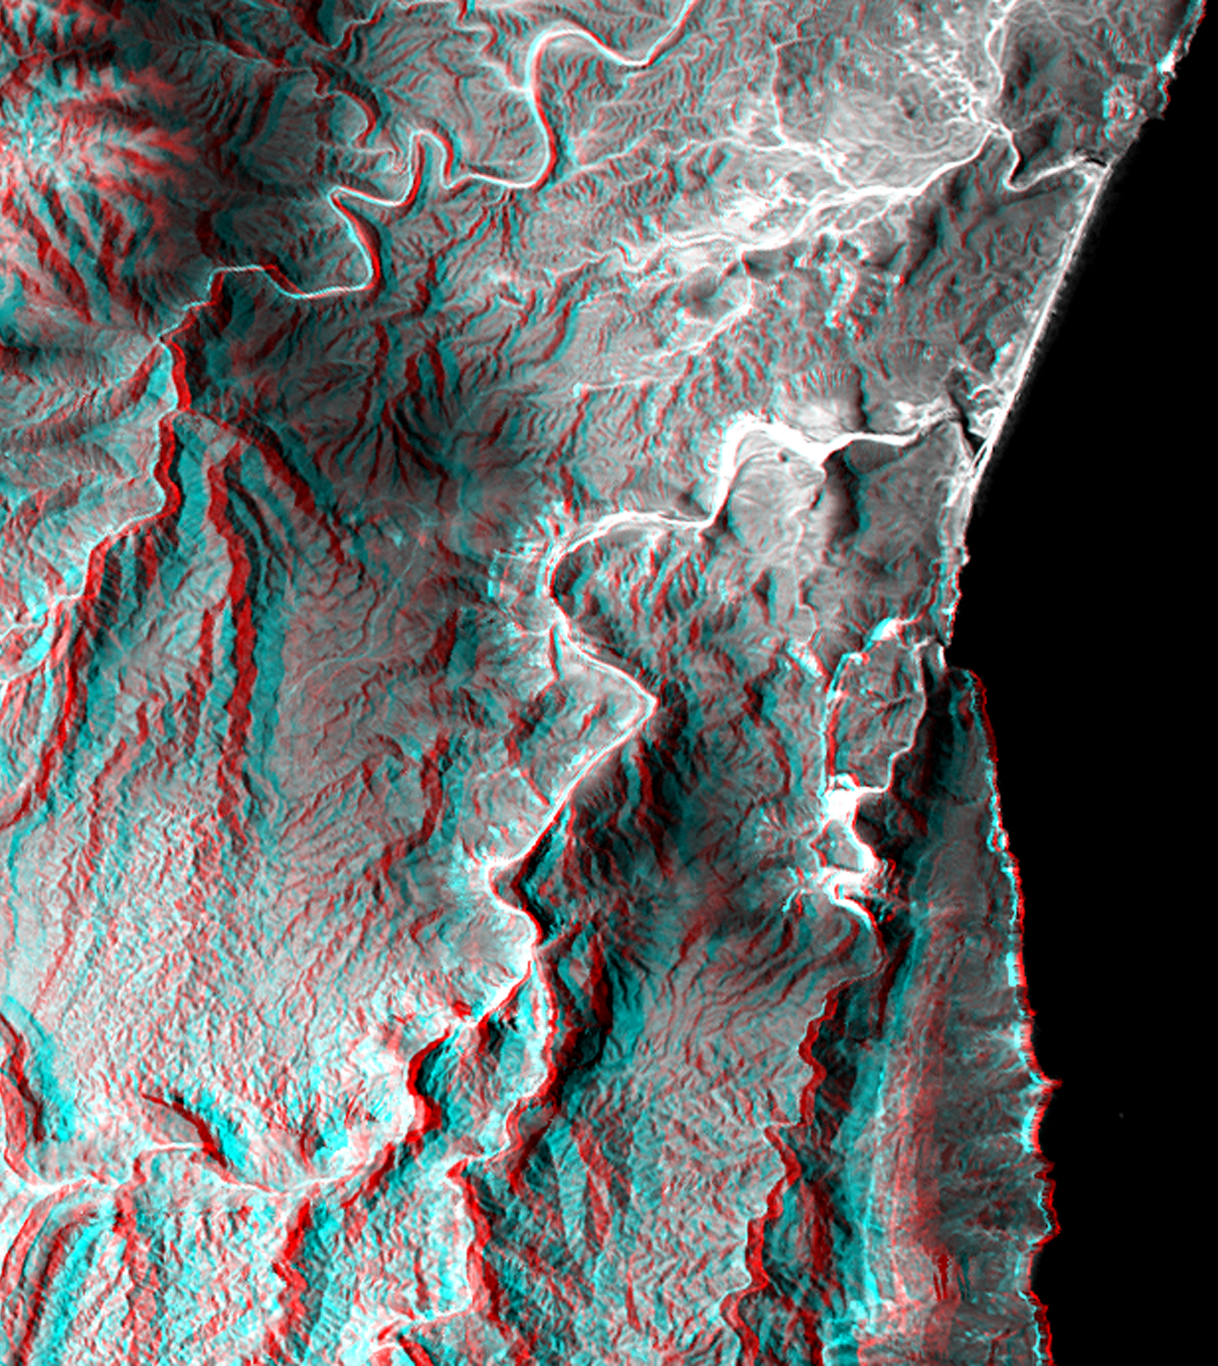

Anaglyph, Landsat overlay, Southernmost Coastal Oman

This 3-D view of a coastal area in southernmost Oman shows how topographic information can be used to enhance satellite images, deriving a better understanding of the processes that sculpt the landscape. The coastline in the upper half of the image appears to follow the same trend as a canyon in the lower half of the image. Both features are probably coincident with a single fault that cuts the limestone bedrock. Note how in this climate limestone erodes sharply along the stream courses resulting in deep and narrow canyons. Generally the landscape is barren, but the darker areas have sparse vegetation that is supported by summer monsoon moisture. The Arabian Sea is on the right.

This anaglyph was generated by first draping a Landsat Thematic Mapper image over a topographic map from the Shuttle Radar Topography Mission, then using the topographic data to create two differing perspectives, one for each eye. When viewed through special glasses, the result is a vertically exaggerated view of the Earth’s surface in its full three dimensions. Anaglyph glasses cover the left eye with a red filter and cover the right eye with a blue filter.

Landsat satellites have provided visible light and infrared images of the Earth continuously since 1972. SRTM topographic data match the 30 meter (100 foot) spatial resolution of most Landsat images and will provide a valuable complement for studying the historic and growing Landsat data archive. The Landsat 7 Thematic Mapper image used here was provided to the SRTM project by the United States Geological Survey, Earth Resources Observation Systems (EROS) Data Center, Sioux Falls, South Dakota.

The Shuttle Radar Topography Mission (SRTM), launched on February 11, 2000, used the same radar instrument that comprised the Spaceborne Imaging Radar-C/X-Band Synthetic Aperture Radar (SIR-C/X-SAR) that flew twice on the Space Shuttle Endeavour in 1994. The mission was designed to collect three-dimensional measurements of the Earth’s surface. To collect the 3-D data, engineers added a 60-meter-long (200-foot) mast, an additional C-band imaging antenna and improved tracking and navigation devices. The mission is a cooperative project between the National Aeronautics and Space Administration (NASA), the National Imagery and Mapping Agency (NIMA) and the German (DLR) and Italian (ASI) space agencies. It is managed by NASA’s Jet Propulsion Laboratory, Pasadena, CA, for NASA’s Earth Science Enterprise, Washington, DC.

Size: 20.5 by 18.3 kilometers (12.7 by 11.3 miles)
Location: 16.9 deg. North lat., 53.7 deg. East lon.
Orientation: North at top-left
Date Acquired: February 15, 2000
Image: NASA/JPL/NIMA

Credit: NASA/JPL